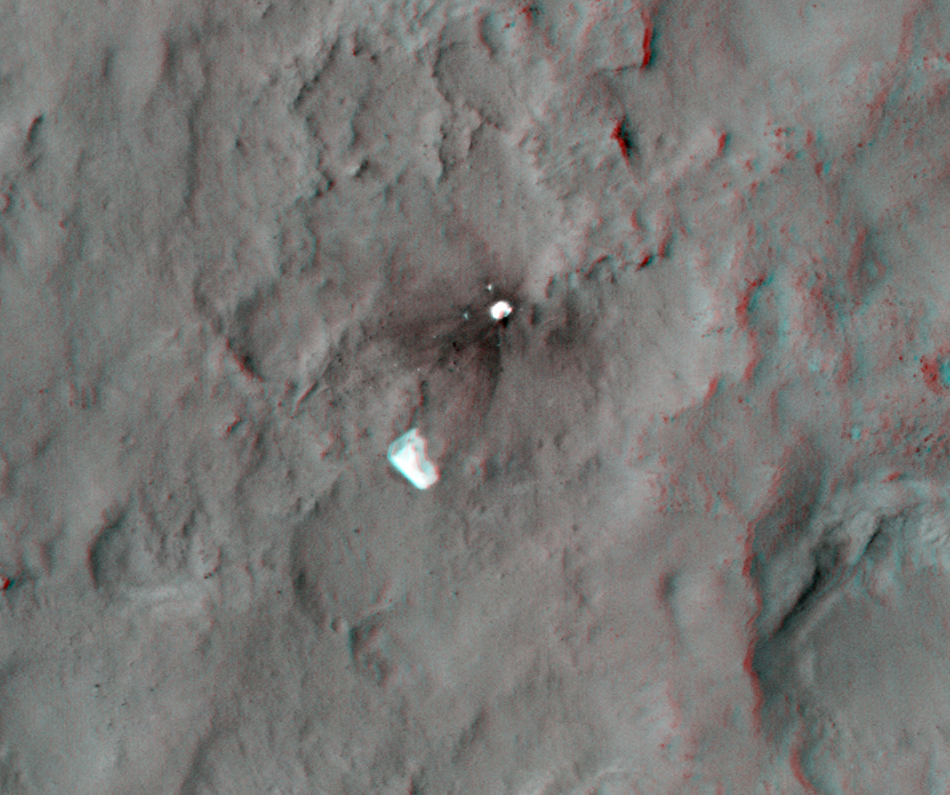

Parachute and Back Shell in 3-D

This 3D, or stereo anaglyph, view shows the parachute and back shell that helped guide NASA’s Curiosity to the surface of Mars. The view was produced from images taken by the High Resolution Imaging Science Experiment (HiRISE) on NASA’s Mars Reconnaissance Orbiter as the satellite flew overhead after landing.

Viewing in 3D requires the traditional red-blue glasses, with red going over the left eye.

The image pairs have large stereo-convergence angles, which means that height differences in the terrain appear exaggerated; for example, the slopes look about ten times steeper than they really are. This exaggeration is useful over very flat terrain such as landing sites.

HiRISE is one of six instruments on NASA’s Mars Reconnaissance Orbiter. The University of Arizona, Tucson, operates the orbiter’s HiRISE camera, which was built by Ball Aerospace & Technologies Corp., Boulder, Colo. NASA’s Jet Propulsion Laboratory, a division of the California Institute of Technology in Pasadena, manages the Mars Reconnaissance Orbiter Project for NASA’s Science Mission Directorate, Washington. Lockheed Martin Space Systems, Denver, built the spacecraft.

Credit: NASA/JPL-Caltech/Univ. of Arizona